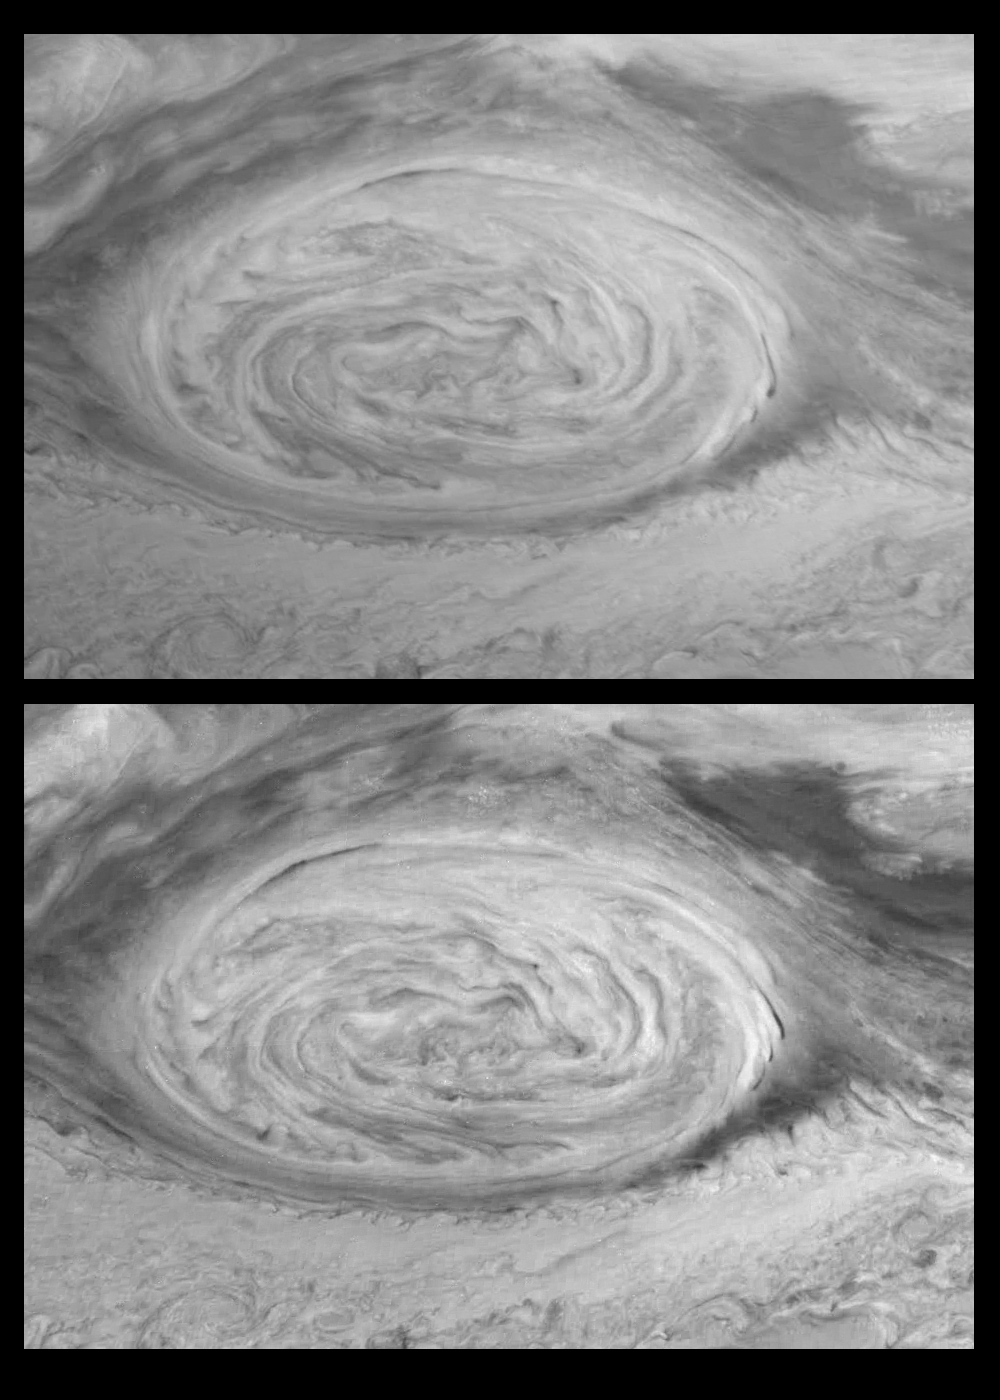

Time Series of the Great Red Spot (near-infrared filter)

Time Evolution of Jupiter’s Great Red Spot in the 757 nm (near-infrared) filter of the Galileo Imaging system. These mosaics (6 frames each) were taken nine hours apart and reveal Jupiter’s winds through the movements of cloud features. The Great Red Spot is a large atmospheric vortex (20,000 kilometers in its largest diameter) with counter-clockwise winds that reach 150 meters per second near its outer edges. It is embedded between a westward jet to the north and an eastward jet to the south. The central region of the Great Red Spot is relatively quiescent and shows little change over this time period.

The direction and velocity of Jupiter’s winds are determined by measuring the displacements of cloud features in images such as these. Several competing theories seek to explain the existence and stability of Jovian atmospheric features, including the Great Red Spot. Wind measurements from Galileo images will help distinguish between competing theories. While at first glance the Great Red Spot appears similar to a terrestrial hurricane or mid-latitude storm, its enormous size and the lack of a solid surface on Jupiter complicate such comparisons. North is to the top in both frames. Each pixel subtends a square about 30 kilometers on a side. The images were obtained on June 26th, 1996.

The Jet Propulsion Laboratory, Pasadena, CA manages the mission for NASA’s Office of Space Science, Washington, DC.

Credit: NASA/JPL-Caltech